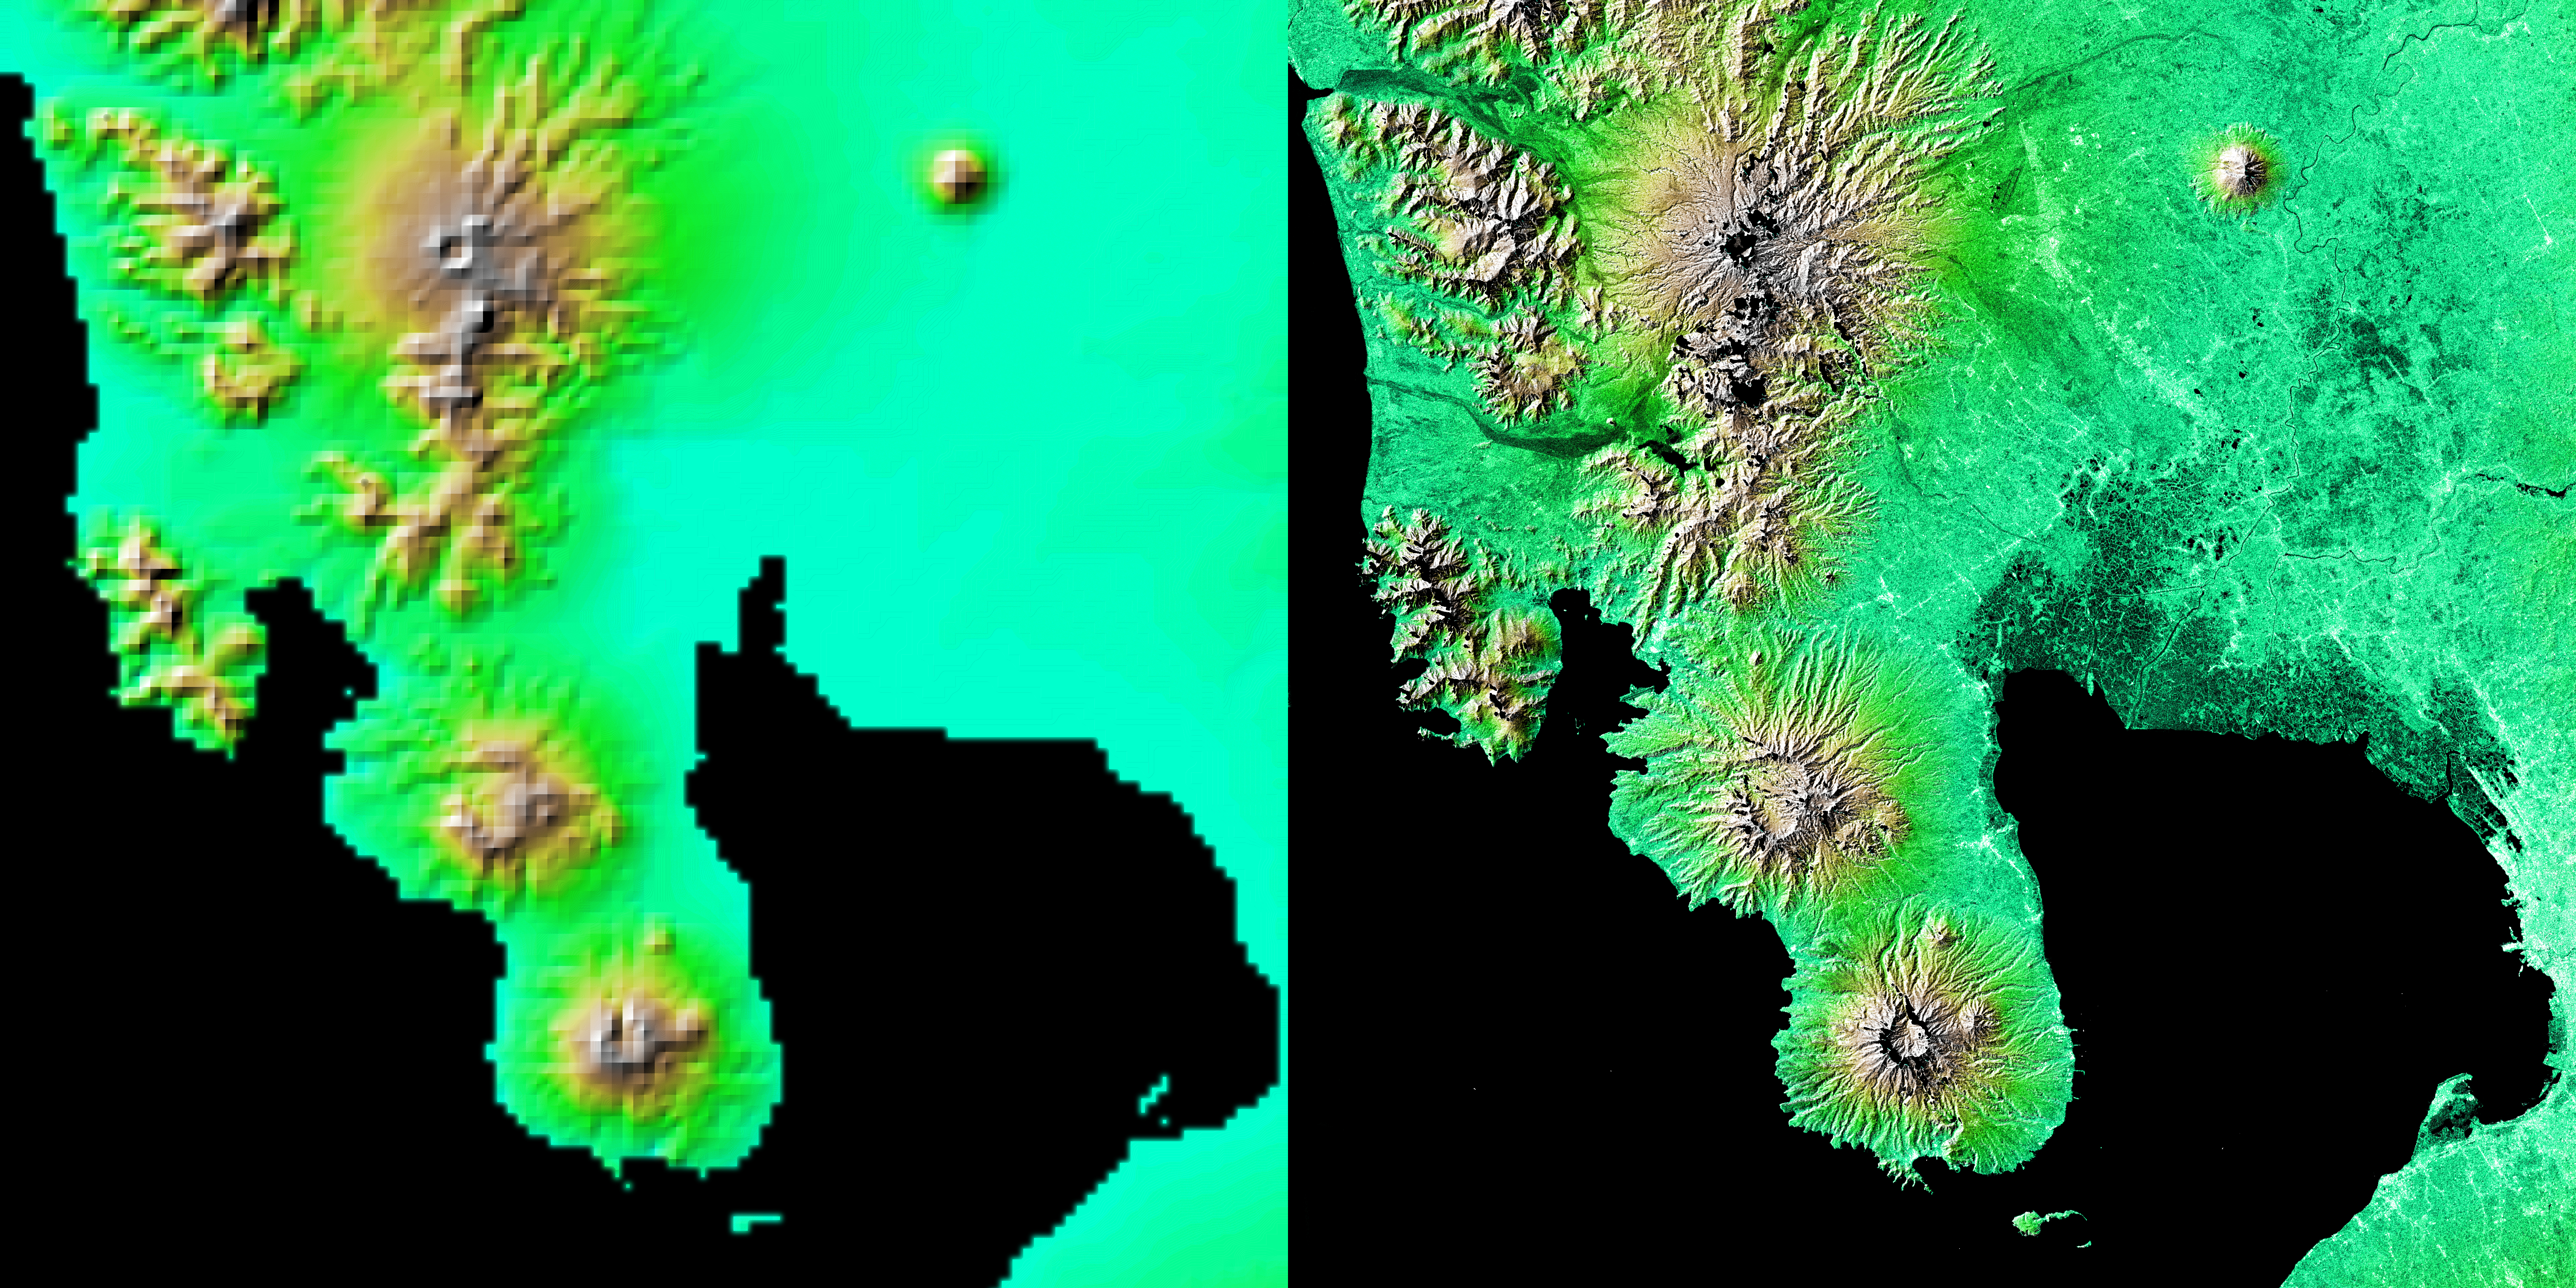

Shaded Relief with Height as Color, Manila Bay, Philippines

These two images show exactly the same area, Manila Bay and nearby volcanoes on Luzon Island in the Philippines. The image on the left was created using the best global topographic data set previously available, the U.S. Geological Survey’s GTOPO30. In contrast, the much more detailed image on the right was generated with data from the Shuttle Radar Topography Mission, which collected enough measurements to map 80 percent of Earth’s landmass at this level of precision.

The city of Manila is on the eastern shore of Manila Bay at the right edge of the image. The large central plain to the north of the bay, irrigated by the Panpanga and Agno rivers, is the most important agricultural region in the Philippines. The Bataan Peninsula and volcanic Mt. Bataan at lower center along with the small island of Corregidor near the bottom edge became famous when the Allied forces made their last stand there during World War II. Dominating the upper left of the scene is 1,600 meter (5,249 foot) high Mt. Pinatubo, whose violent eruption on June 15, 1991, wrought widespread destruction on Luzon as well as injecting dust and gas into the atmosphere, which lowered global average temperatures for over a year.

The image on the right combines two types of Shuttle Radar Topography Mission data. The image brightness corresponds to the strength of the radar signal reflected from the ground, while colors show the elevation measurements. Colors range from blue at the lowest elevations to brown and white at the highest elevations.

For some parts of the globe, Shuttle Radar Topography Mission measurements are 30 times more precise than previously available topographical information, according to NASA scientists. Mission data will be a welcome resource for national and local governments, scientists, commercial enterprises, and members of the public alike. The applications are as diverse as earthquake and volcano, flood control, transportation, urban and regional planning, aviation, recreation, and communications. The data’s military applications include mission planning and rehearsal, modeling, and simulation.

Elevation data used in this image was acquired by the Shuttle Radar Topography Mission aboard Space Shuttle Endeavour, launched on Feb. 11, 2000. The mission used the same radar instrument that comprised the Spaceborne Imaging Radar-C/X-Band Synthetic Aperture Radar (SIR-C/X-SAR) that flew twice on Endeavour in 1994. The Shuttle Radar Topography Mission was designed to collect 3-D measurements of Earth’s surface. To collect the 3-D data, engineers added a 60-meter (approximately 200-foot) mast, installed additional C-band and X-band antennas, and improved tracking and navigation devices. The mission is a cooperative project between NASA, the National Imagery and Mapping Agency (NIMA) of the U.S. Department of Defense, and the German and Italian space agencies. It is managed by NASA’s Jet Propulsion Laboratory, Pasadena, Calif., for NASA’s Earth Science Enterprise, Washington, D.C.

Size: 111 kilometers by 109 kilometers (69 miles by 68 miles)
Location: 15 degrees North latitude, 120.5 degrees East longitude
Orientation: North is at the top
Date Acquired: February 2000 (SRTM)

Credit: NASA/JPL/NIMA